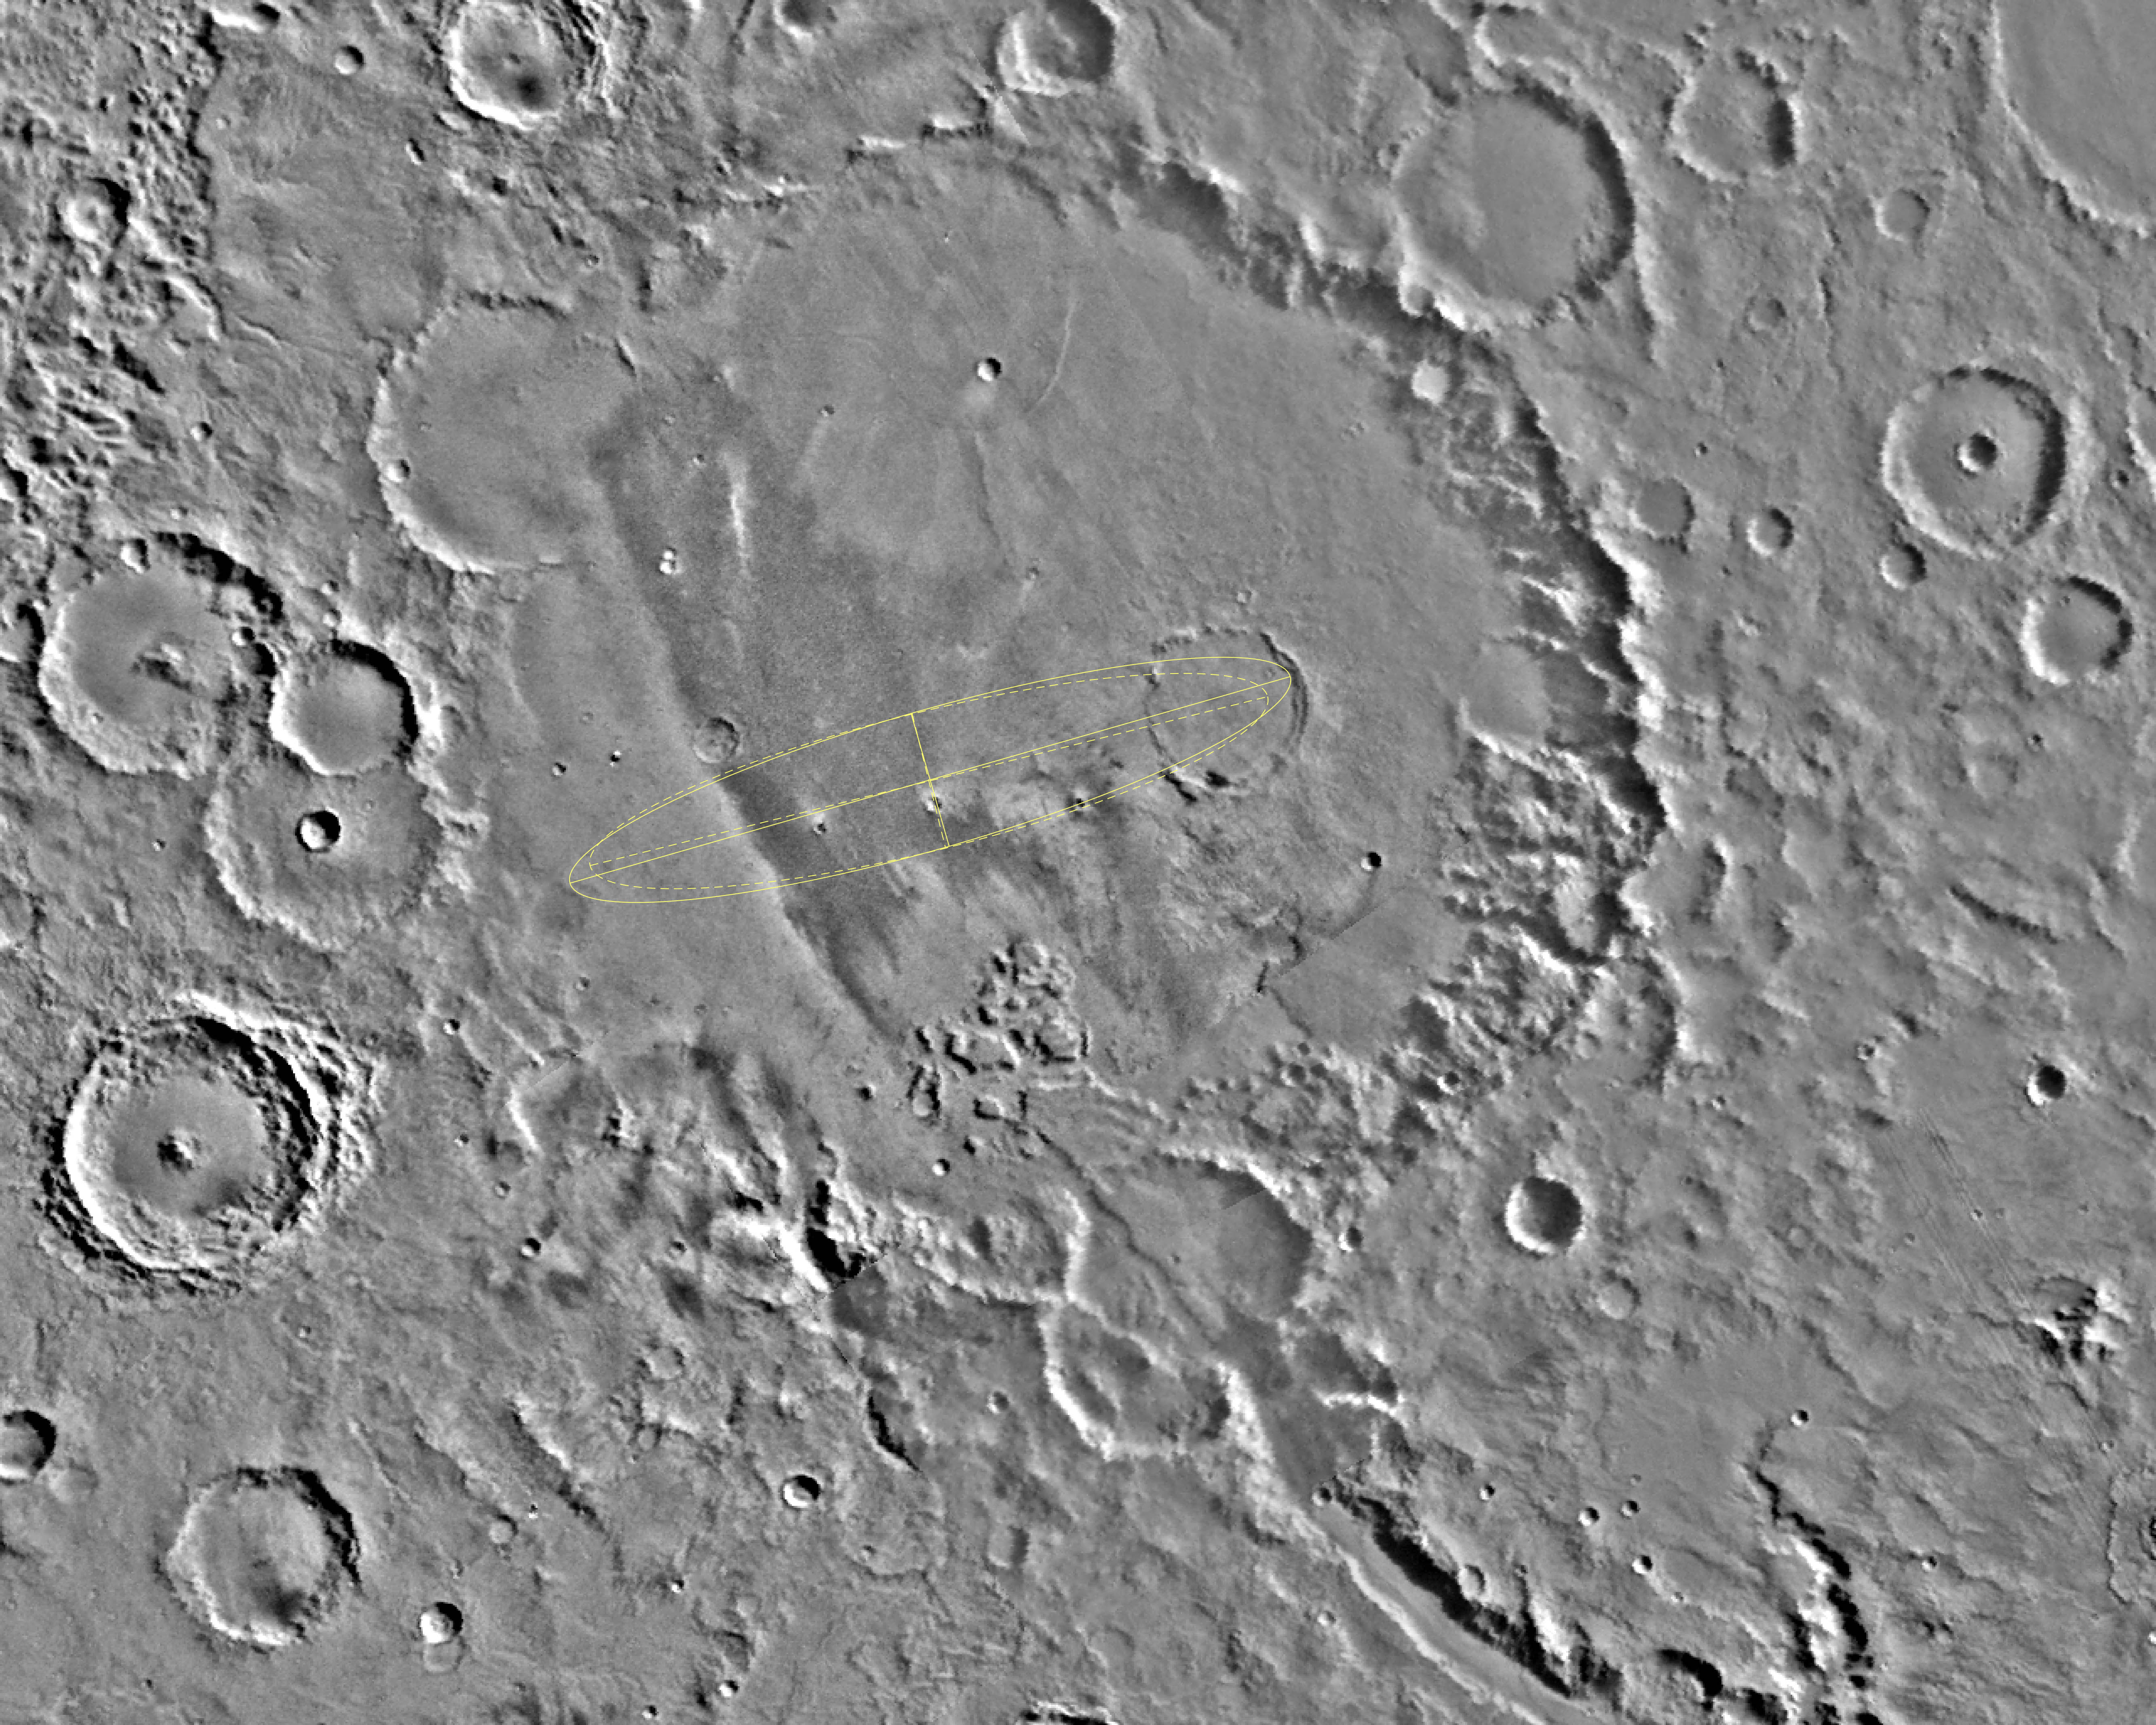

Gusev Crater

Released April 11, 2003

The designated landing site for the first Mars Exploration Rover mission is Gusev Crater, seen here in its geological context from NASA Viking images.

Details of the Gusev Crater designated landing site are added with topographic information and higher-resolution imaging from instruments on the Mars Global Surveyor and Mars Odyssey orbiters.

Credit: NASA/JPL